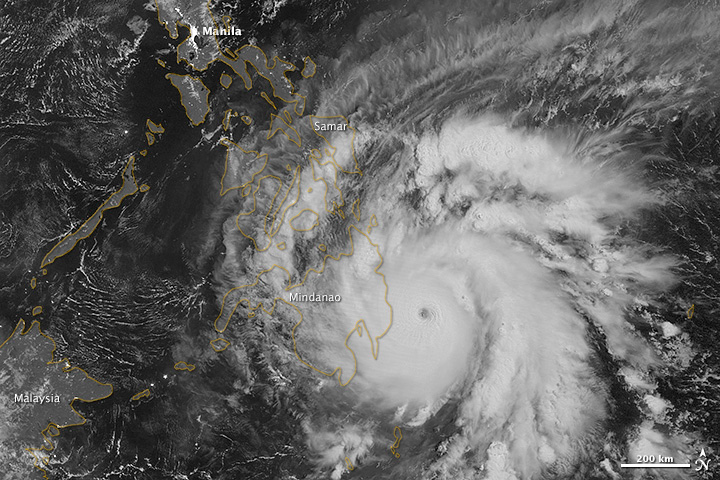

Typhoon Bopha Makes Landfall

NASA image acquired December 3, 2012 As predicted, Typhoon Bopha made landfall on the Philippine island of Mindanao overnight December 3–4, 2012. Known in the Philippines as Pablo, the storm was blamed for 43 deaths and 25 injuries as of December 4, according to the Philippine Daily Inquirer. (To view the high res or to read more go to: 1.usa.gov/XnYhVG) The Visible Infrared Imaging Radiometer Suite (VIIRS) on the Suomi NPP satellite acquired this image around 1:12 a.m. local time on December 4 (17:12 UTC on December 3). This image is from the VIIRS “day-night band,” which detects light in a range of wavelengths from green to near-infrared and uses filtering techniques to observe signals such as gas flares, auroras, wildfires, city lights, and reflected moonlight. Bopha remained a powerful typhoon as it made landfall on Mindanao, retaining a distinct eye and spiral shape as storm clouds stretched over the eastern part of the island. Unisys Weather reported that Bopha carried super-typhoon strength at the time it was coming ashore. William Straka, associate researcher at the Cooperative Institute for Meteorological Satellite Studies at the University of Wisconsin–Madison, estimated that the storm spanned at least 1,677 kilometers (1,042 miles). Bopha lost some strength after making landfall. On December 4 (late in the evening in the Philippines), the U.S. Navy’s Joint Typhoon Warning Center (JTWC) reported that the storm had maximum sustained winds of 95 knots (175 kilometers per hour) and gusts up to 115 knots (215 kilometers per hour)—still a fierce storm, but weakened since the previous day. The JTWC projected storm track showed Bopha continuing its movement toward the west-northwest, passing over the southern Philippines toward the South China Sea. NASA Earth Observatory image by Jesse Allen, using VIIRS day-night band data from the Suomi National Polar-orbiting Partnership. Suomi NPP is the result of a partnership between NASA, the National Oceanic and Atmospheric Administration, and the Department of Defense.

Credit: NASA Earth Observatory